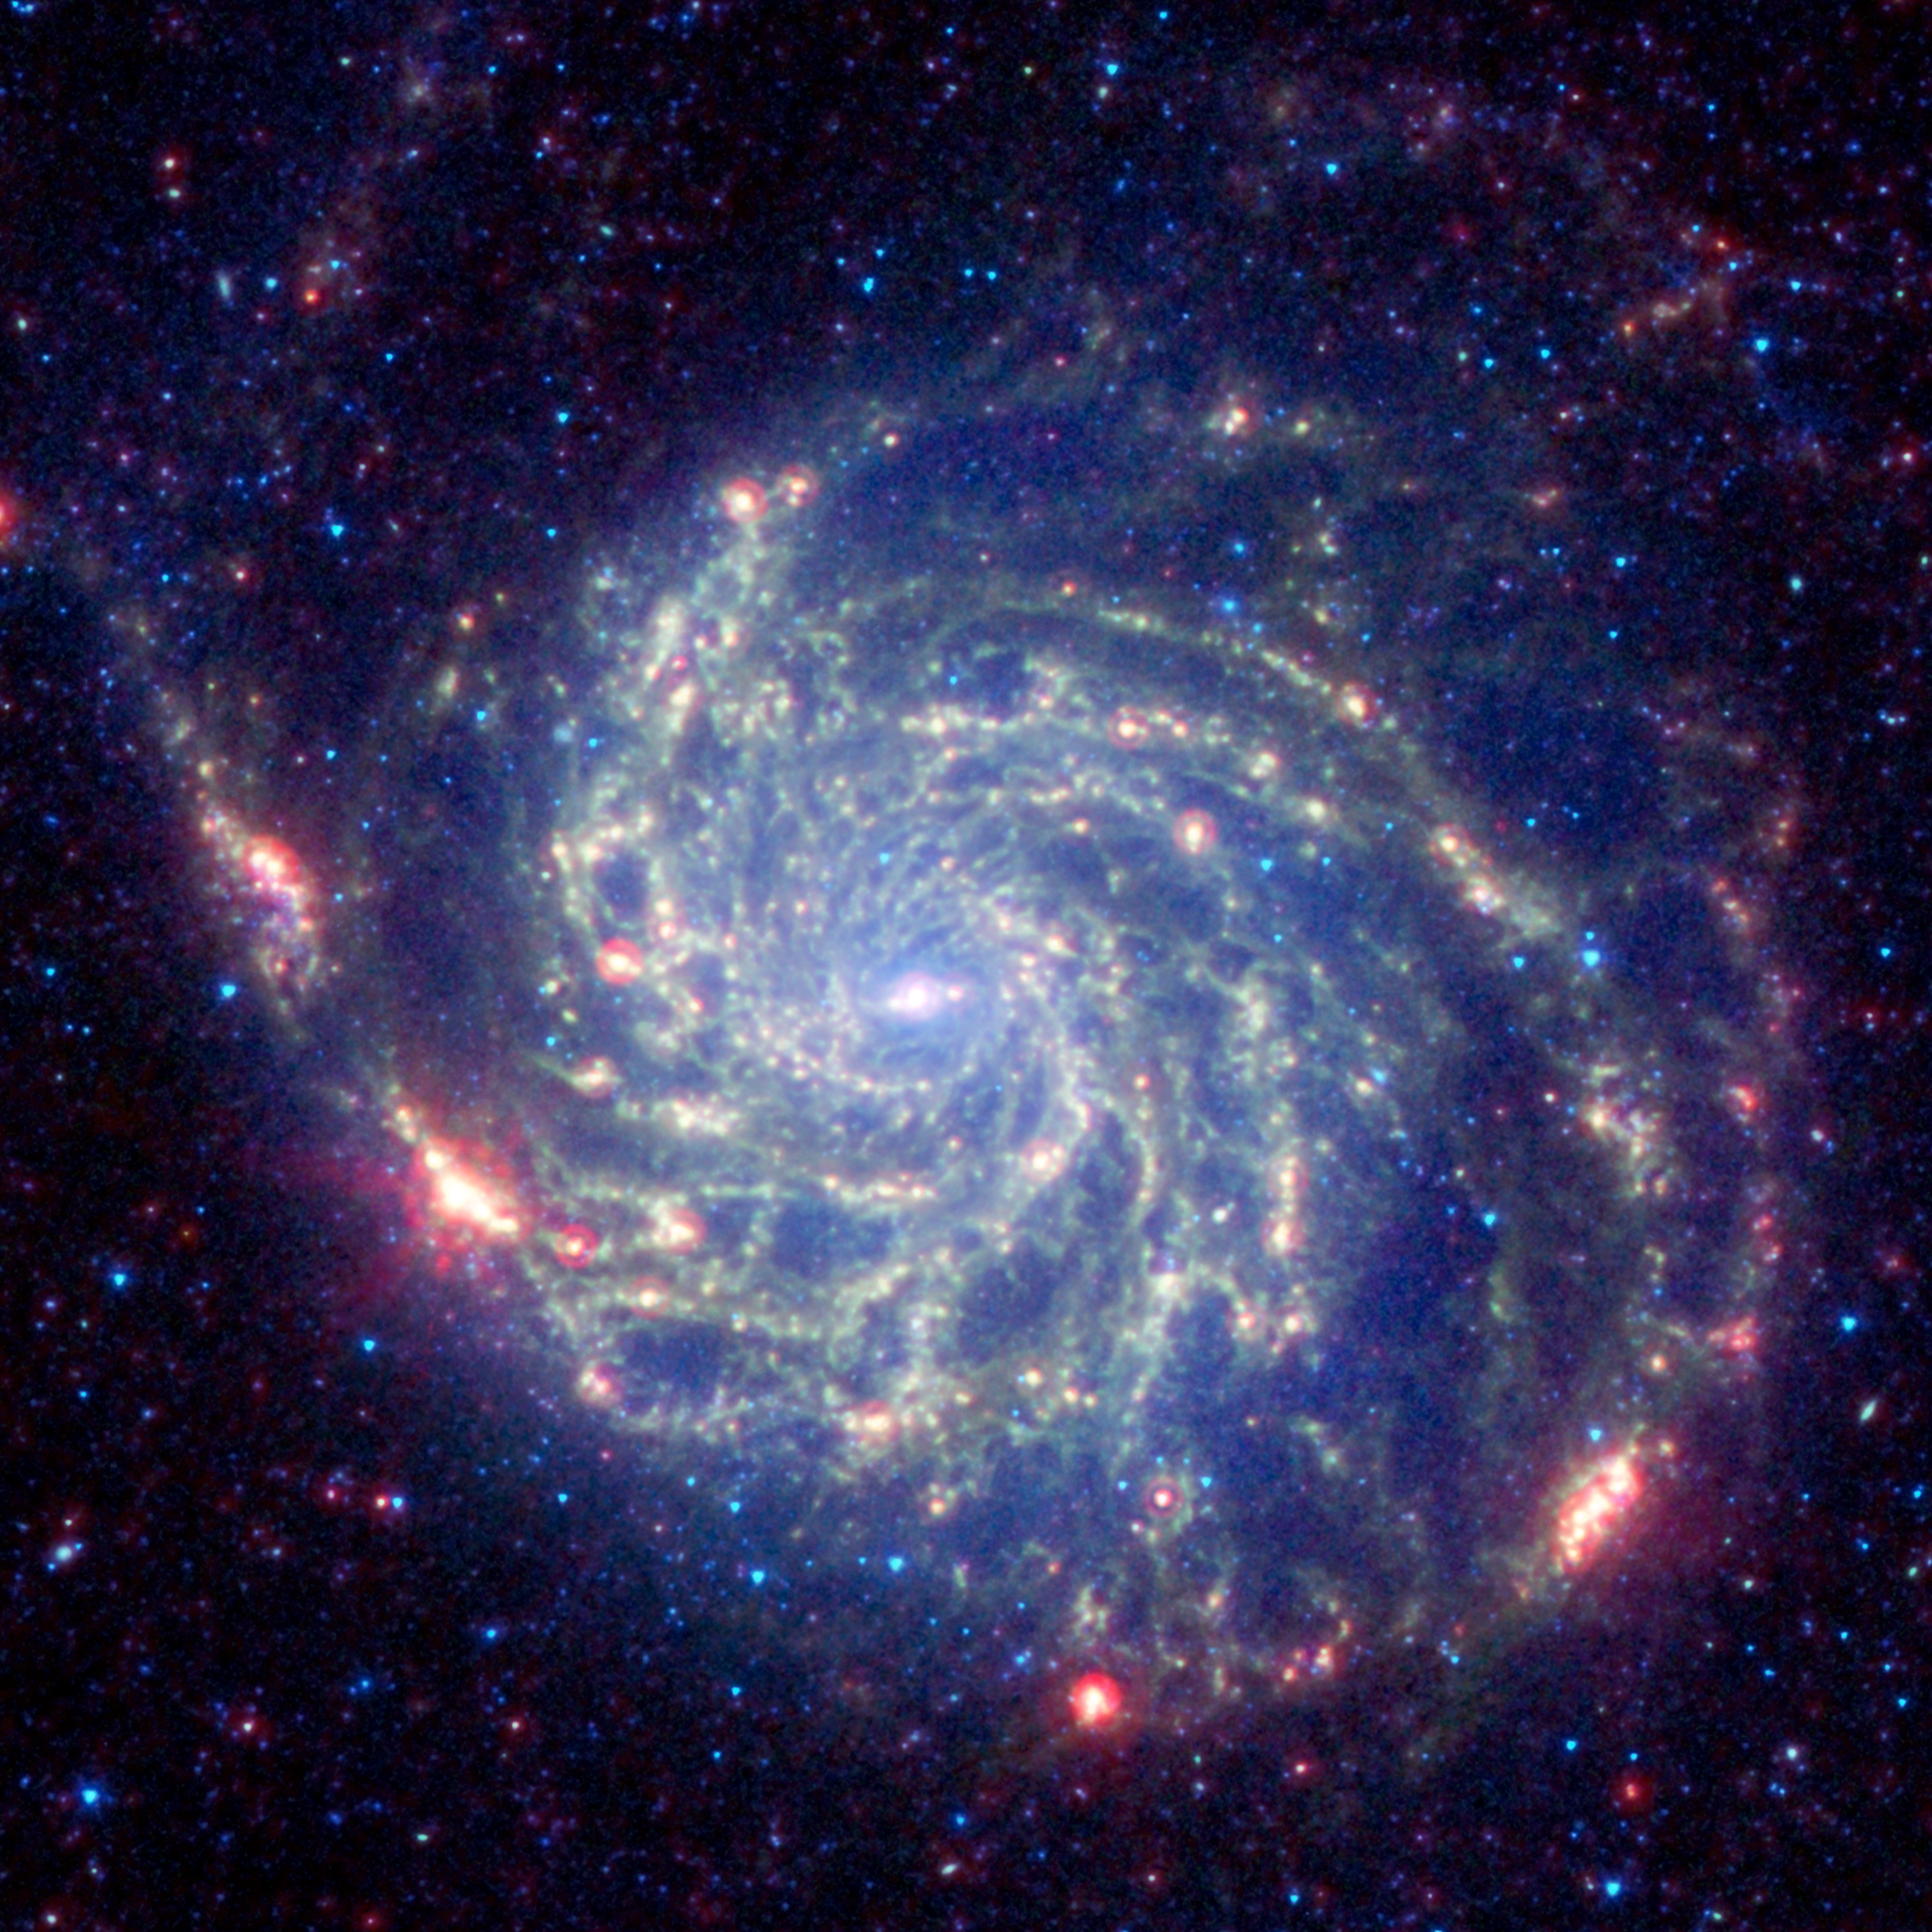

Spitzer Space Telescope’s View of Galaxy Messier 101

The galaxy Messier 101 is a swirling spiral of stars, gas, and dust. Messier 101 is nearly twice as wide as our Milky Way galaxy. Spitzer’s view, taken in infrared light, reveals the galaxy’s delicate dust lanes as yellow-green filaments. Such dense dust clouds are where new stars can form. In this image, dust warmed by the light of hot, young stars glows red. The rest of the galaxy’s hundreds of billions of stars are less prominent and form a blue haze. Astronomers can use infrared light to examine the dust clouds where stars are born.

Credit: NASA/JPL-Caltech/STScI